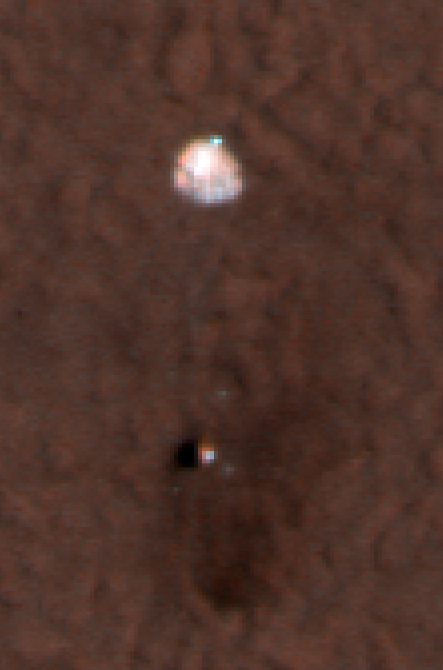

Color of Parachute on Ground

This is an enhanced-color image from Mars Reconnaissance Orbiter’s High Resolution Imaging Science Experiment (HiRISE) camera. It shows the Phoenix parachute top attached to the backshell bottom on the Mars surface. In this image, north is down.

The blue/green and red filters on the HiRISE camera were used to make this picture. .

The Phoenix Mission is led by the University of Arizona, Tucson, on behalf of NASA. Project management of the mission is by NASA’s Jet Propulsion Laboratory, Pasadena, Calif. Spacecraft development is by Lockheed Martin Space Systems, Denver.

Photojournal Note: As planned, the Phoenix lander, which landed May 25, 2008 23:53 UTC, ended communications in November 2008, about six months after landing, when its solar panels ceased operating in the dark Martian winter.

Credit: NASA/JPL-Caltech/University of Arizona